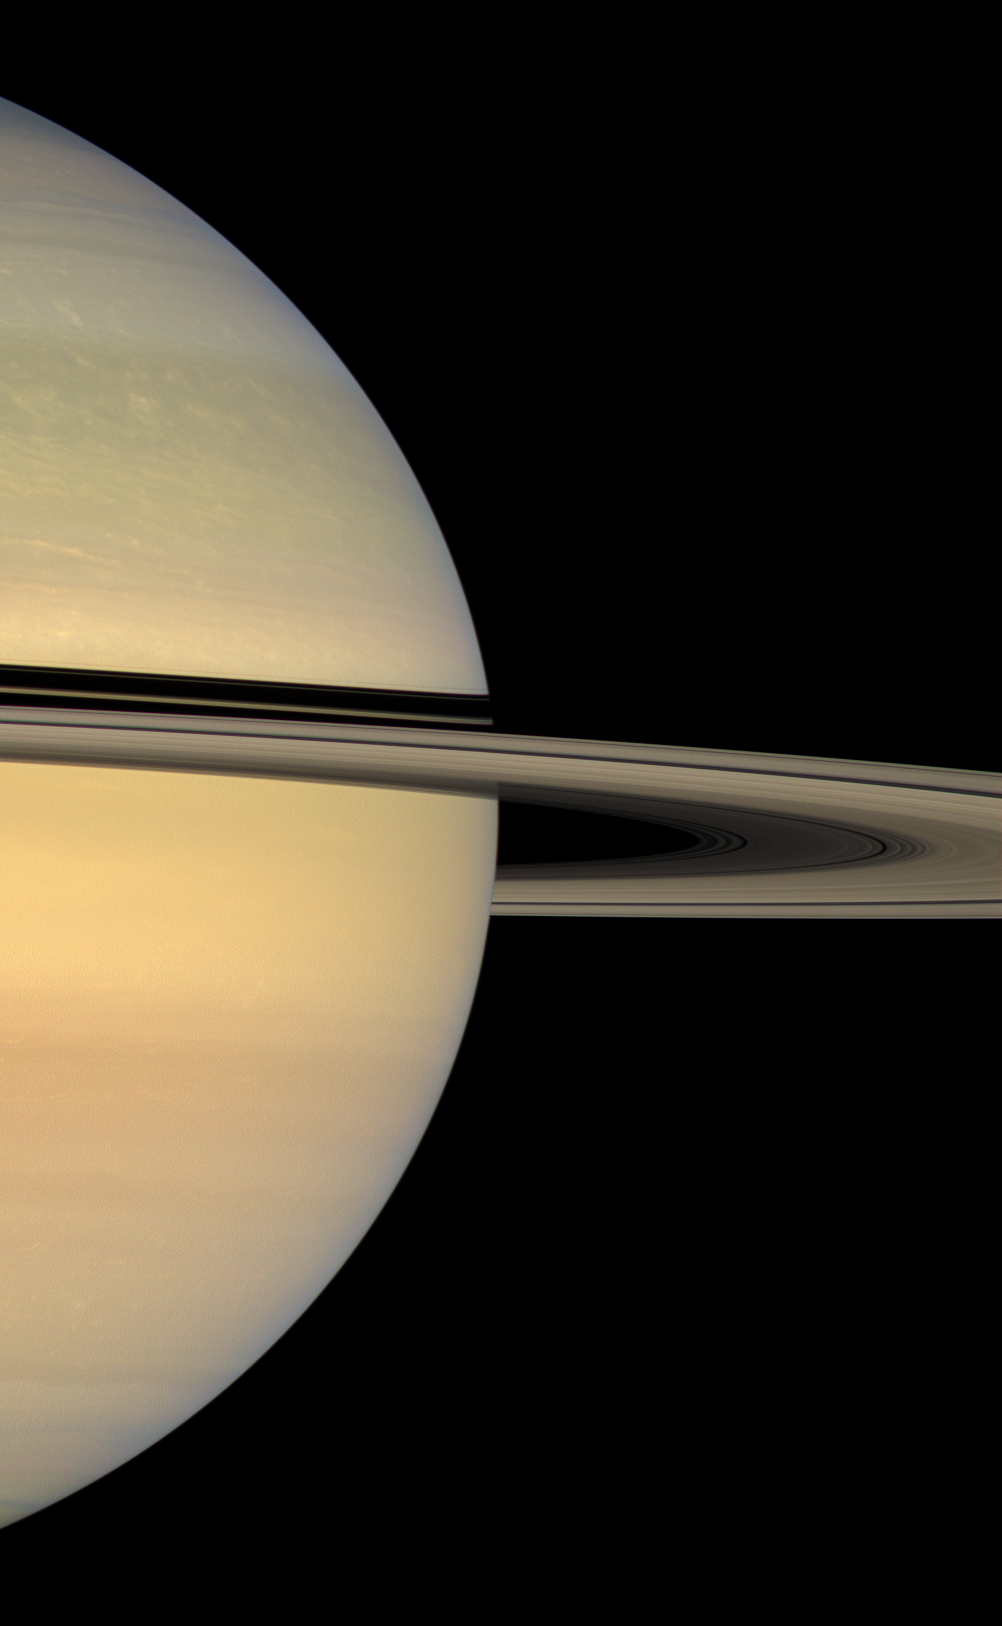

Eyes on the Rings

The Cassini spacecraft looks toward the sunlit face of Saturn’s rings, whose shadows continue to slide southward on the planet toward their temporary disappearance during equinox in August 2009.

This two-frame color mosaic was created from images taken as part of a photometry observation of the rings. Photometry observations are useful for determining a host of ring particle properties.

This view looks toward the sunlit side of the rings from about 3 degrees below the ringplane. Images taken using red, green and blue spectral filters were combined to create this natural color view. The images were acquired with the Cassini spacecraft wide-angle camera on Aug. 22, 2008 at a distance of approximately 1.2 million kilometers (728,000 miles) from Saturn. Image scale is 66 kilometers (41 miles) per pixel.

The Cassini-Huygens mission is a cooperative project of NASA, the European Space Agency and the Italian Space Agency. The Jet Propulsion Laboratory, a division of the California Institute of Technology in Pasadena, manages the mission for NASA’s Science Mission Directorate, Washington, D.C. The Cassini orbiter and its two onboard cameras were designed, developed and assembled at JPL. The imaging operations center is based at the Space Science Institute in Boulder, Colo.

Credit: NASA/JPL/Space Science Institute